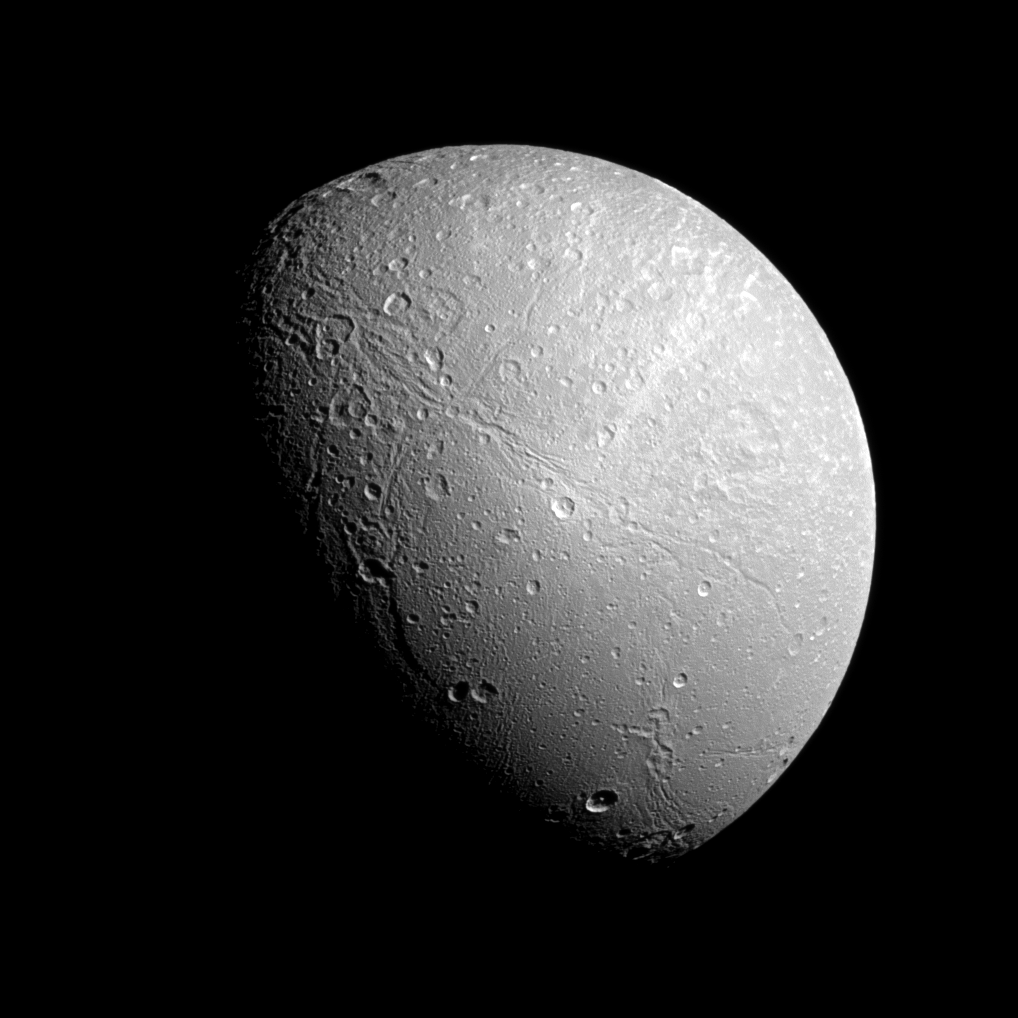

Wispy Terrain on Dione

The famed wispy terrain on Saturn’s moon Dione is front and center in this recent Cassini spacecraft image. The “wisps” are fresh fractures on the trailing hemisphere of the moon’s icy surface.

See PIA10560 to learn more about Dione’s wispy terrain.

This view is centered on 55 degrees north latitude and 85 degrees west longitude on Dione (698 miles, or 1,123 kilometers across). North is up and rotated 39 degrees to the left.

The image was taken in visible light with the Cassini spacecraft narrow-angle camera on Dec. 23, 2012. The view was obtained at a distance of approximately 153,000 miles (246,000 kilometers) from Dione. Image scale is 0.9 miles (1.5 kilometers) per pixel.

The Cassini-Huygens mission is a cooperative project of NASA, the European Space Agency and the Italian Space Agency. The Jet Propulsion Laboratory, a division of the California Institute of Technology in Pasadena, manages the mission for NASA’s Science Mission Directorate, Washington, D.C. The Cassini orbiter and its two onboard cameras were designed, developed and assembled at JPL. The imaging operations center is based at the Space Science Institute in Boulder, Colo.

Credit: NASA/JPL-Caltech/Space Science Institute